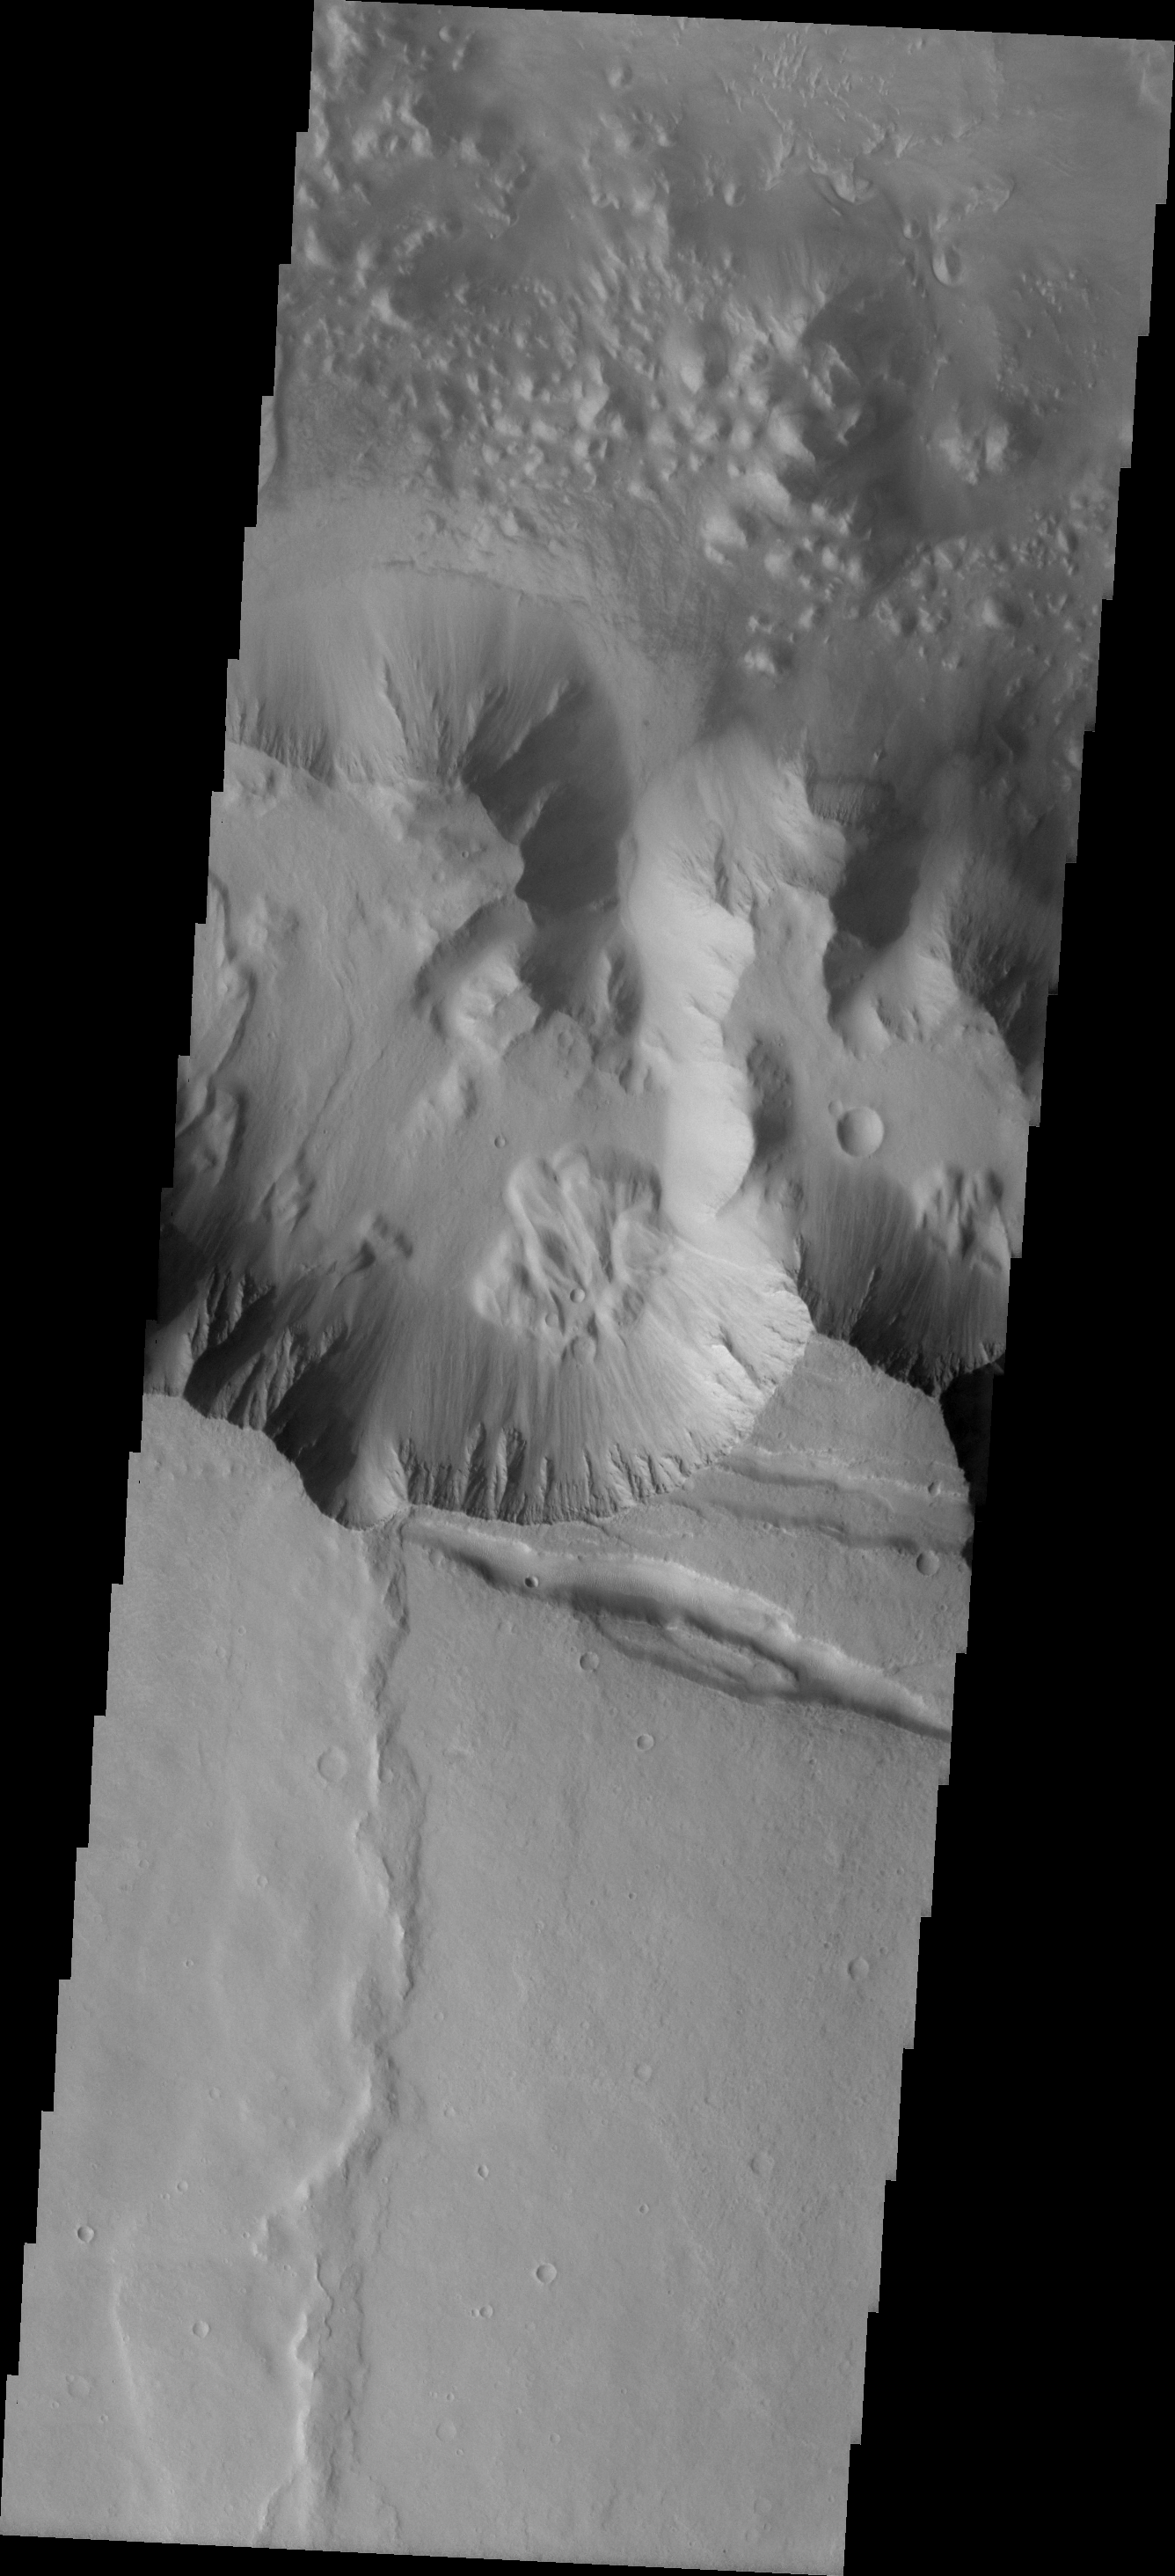

Landslide

This interesting landslide is located on the southern wall of Melas Chasma.

Image information: VIS instrument. Latitude -13.6N, Longitude 288.1E. 18 meter/pixel resolution.

Please see the THEMIS Data Citation Note for details on crediting THEMIS images.

Note: this THEMIS visual image has not been radiometrically nor geometrically calibrated for this preliminary release. An empirical correction has been performed to remove instrumental effects. A linear shift has been applied in the cross-track and down-track direction to approximate spacecraft and planetary motion. Fully calibrated and geometrically projected images will be released through the Planetary Data System in accordance with Project policies at a later time.

NASA’s Jet Propulsion Laboratory manages the 2001 Mars Odyssey mission for NASA’s Office of Space Science, Washington, D.C. The Thermal Emission Imaging System (THEMIS) was developed by Arizona State University, Tempe, in collaboration with Raytheon Santa Barbara Remote Sensing. The THEMIS investigation is led by Dr. Philip Christensen at Arizona State University. Lockheed Martin Astronautics, Denver, is the prime contractor for the Odyssey project, and developed and built the orbiter. Mission operations are conducted jointly from Lockheed Martin and from JPL, a division of the California Institute of Technology in Pasadena.

Credit: NASA/JPL/ASU